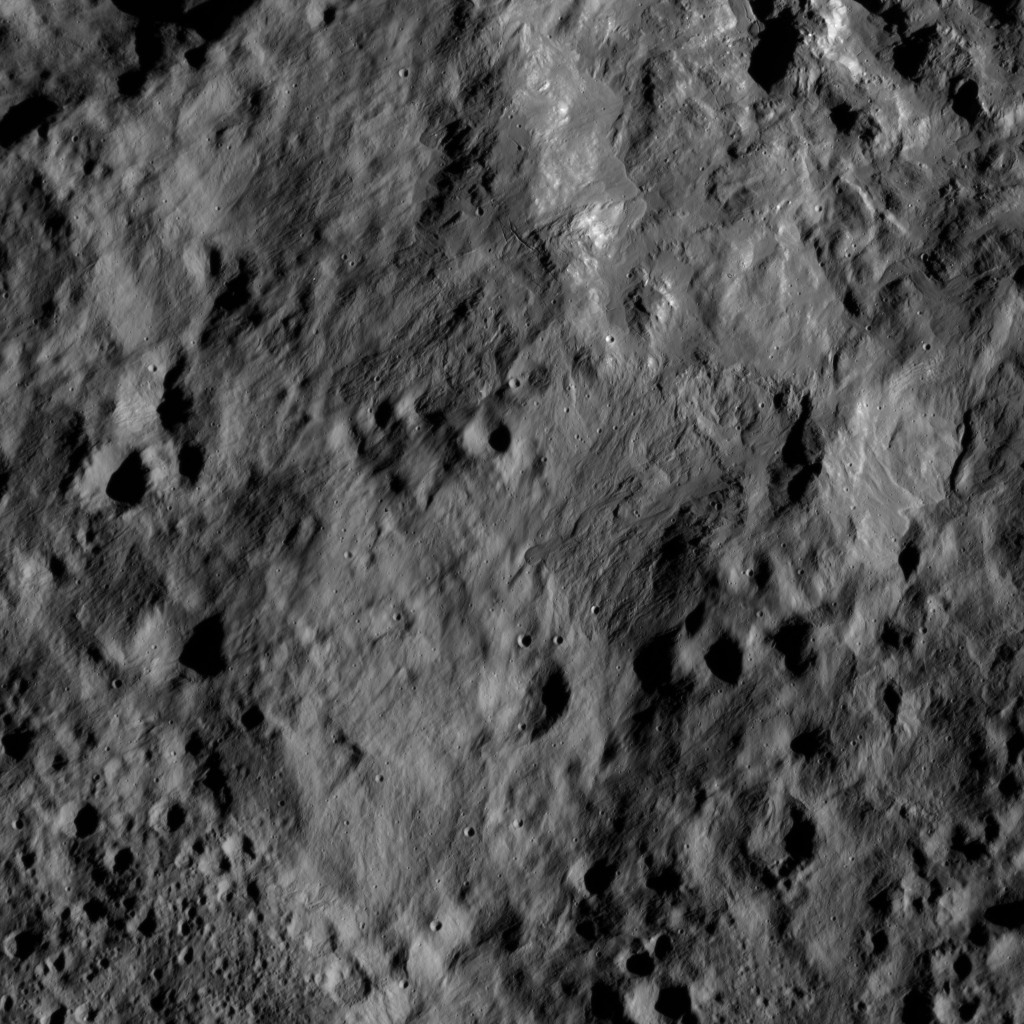

Dawn LAMO Image 172

This view from NASA’s Dawn spacecraft shows terrain on Ceres directly south of Kupalo Crater. The area is blanketed by smooth ejecta from Kupalo.

The image is centered at 44 degrees south latitude, 173 degrees east longitude longitude.

Dawn took this image on June 1, 2016, from its low-altitude mapping orbit, at a distance of about 240 miles (385 kilometers) above the surface. The image resolution is 120 feet (35 meters) per pixel.

Dawn’s mission is managed by JPL for NASA’s Science Mission Directorate in Washington. Dawn is a project of the directorate’s Discovery Program, managed by NASA’s Marshall Space Flight Center in Huntsville, Alabama. UCLA is responsible for overall Dawn mission science. Orbital ATK, Inc., in Dulles, Virginia, designed and built the spacecraft. The German Aerospace Center, the Max Planck Institute for Solar System Research, the Italian Space Agency and the Italian National Astrophysical Institute are international partners on the mission team.

Credit: NASA/JPL-Caltech/UCLA/MPS/DLR/IDA